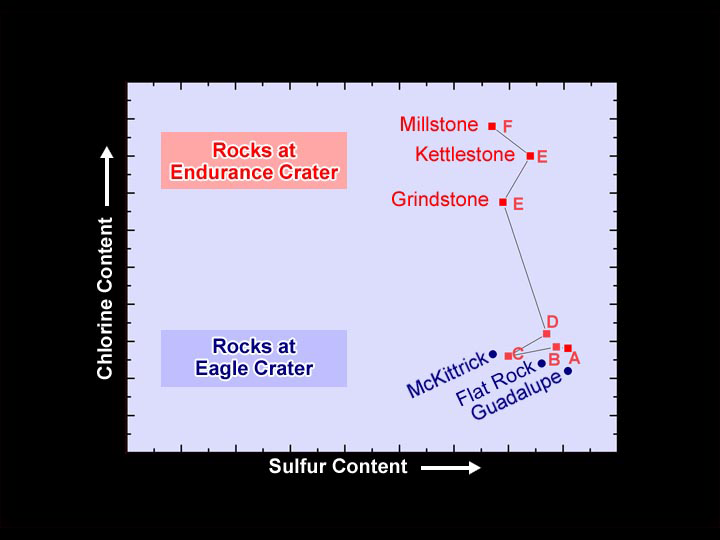

Chlorine Clues

This plot shows that levels of the element chlorine rise dramatically in the deeper rocks lining the walls of the crater dubbed “Endurance.” The data shown here were taken by the Mars Exploration Rover Opportunity’s alpha particle X-ray spectrometer at Endurance and “Eagle Crater,” the site where Opportunity first landed at Meridiani Planum.

Opportunity has been inching down the walls of Endurance Crater, investigating distinct layers of rock as it goes for clues to Mars’ buried past. The various Endurance layers have been informally labeled “A” through “F.” Targets within these layers are listed on the graph along with previous targets from Eagle Crater. All the rocks listed here were observed after they had been drilled by the rover’s rock abrasion tool.

The observations indicate that the elements making up the shallow rock layers of Endurance Crater resemble those of Eagle, while the deeper layers of Endurance possess increasingly higher concentrations of the element chlorine.

Opportunity will continue to roll deeper into Endurance to see if this puzzling trend continues. Scientists hope the new data will help them figure out how the presence of chlorine fits into the history of water at Endurance Crater.

Credit: NASA/JPL/Cornell/University of Mainz